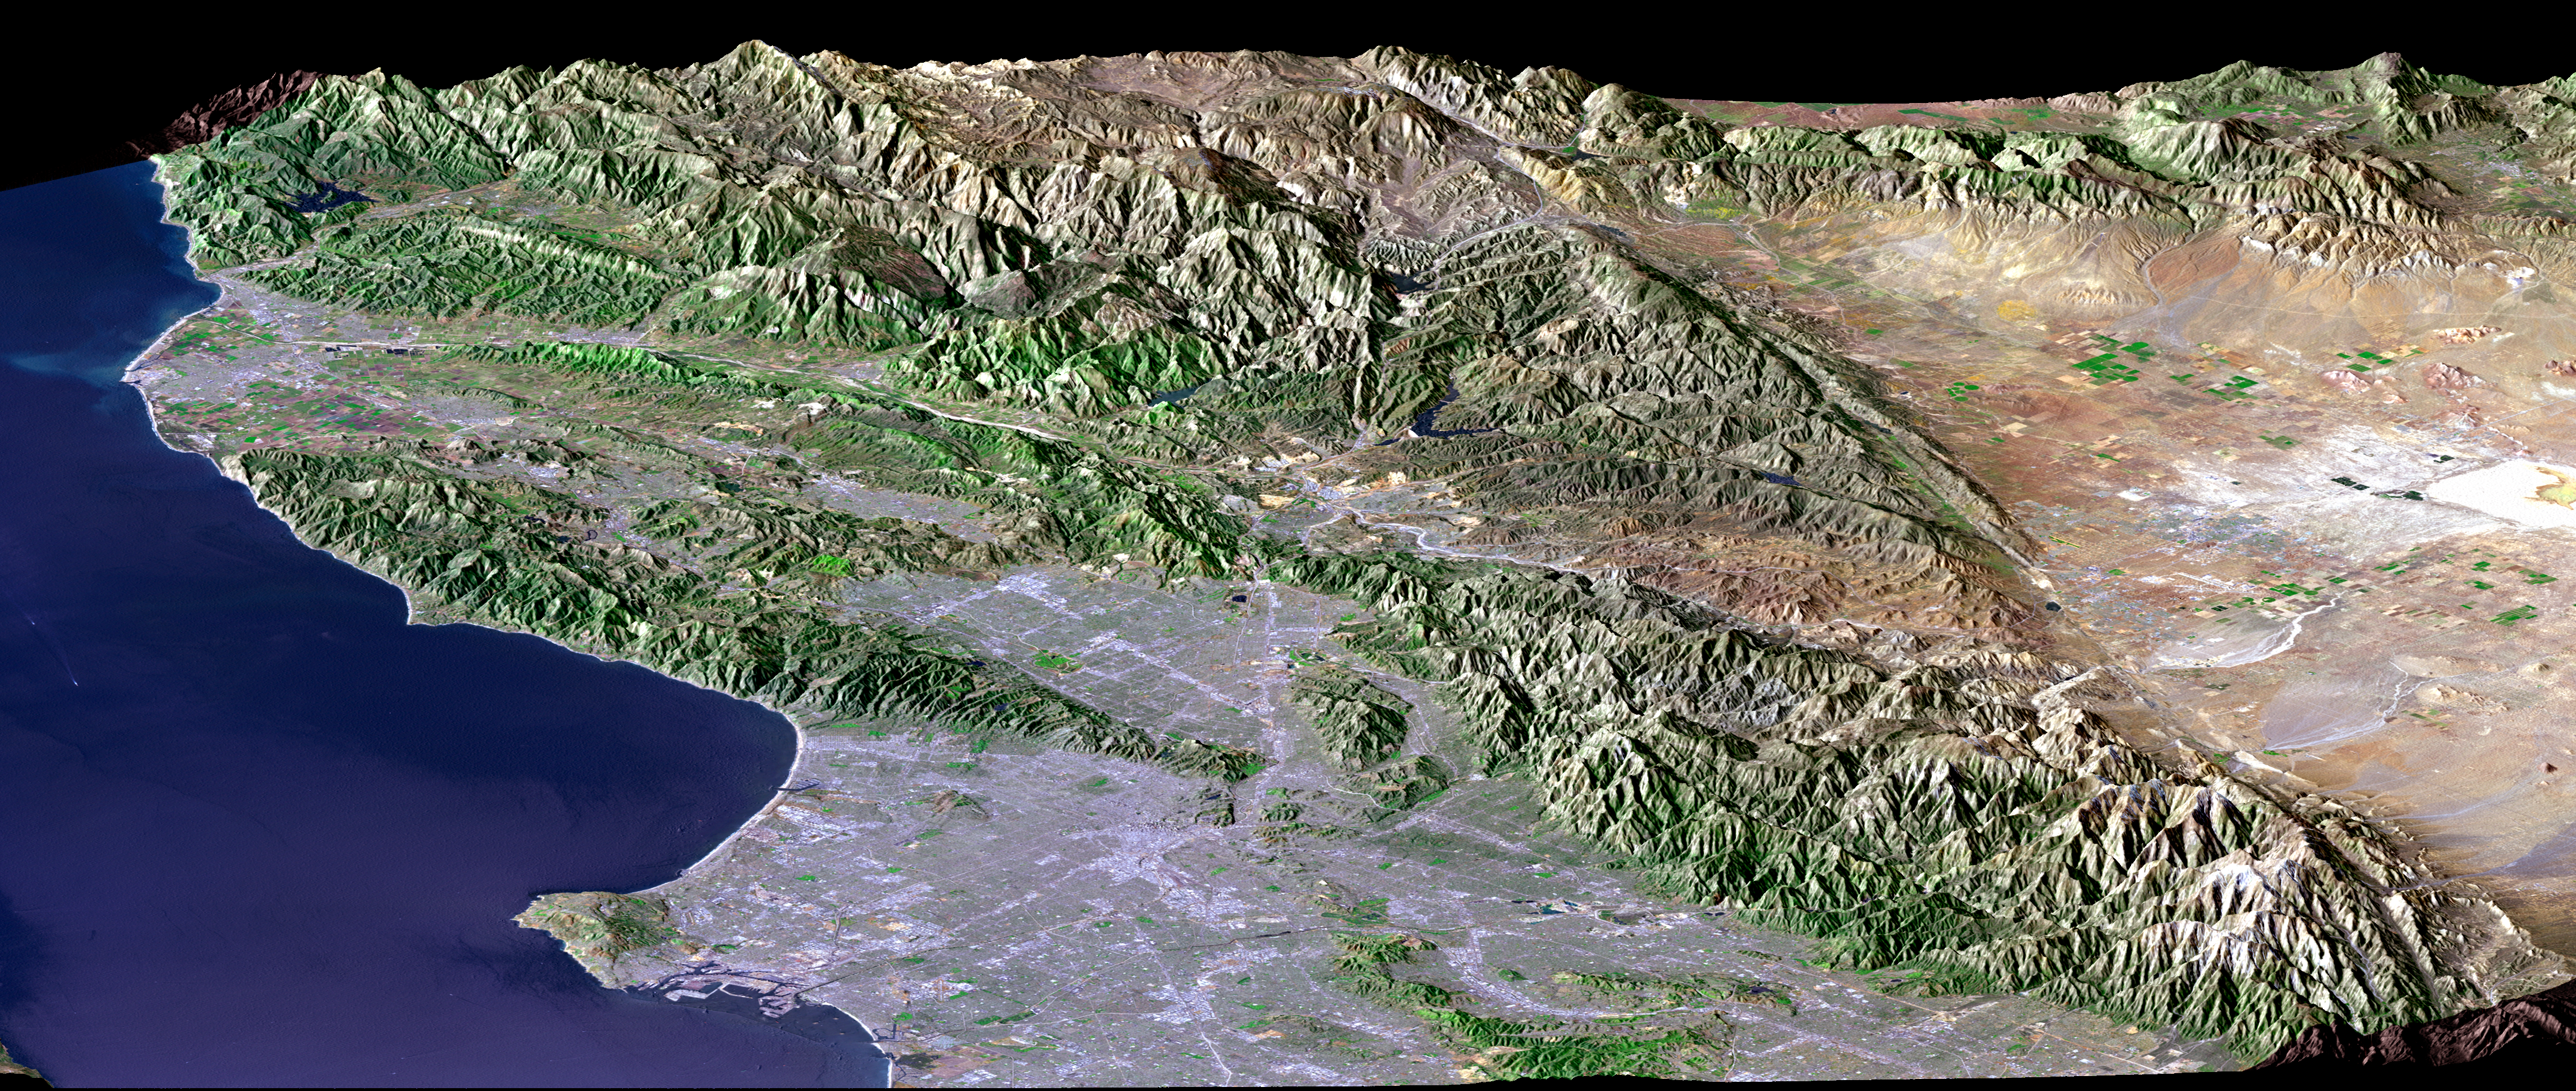

Perspective View, SRTM / Landsat, Los Angeles, Calif

Los Angeles, Calif., is one of the world’s largest metropolitan areas with a population of about 15 million people. The urban areas mostly cover the coastal plains and lie within the inland valleys. The intervening and adjacent mountains are generally too rugged for much urban development. This in large part because the mountains are “young,” meaning they are still building (and eroding) in this seismically active (earthquake prone) region.

Earthquake faults commonly lie between the mountains and the lowlands. The San Andreas fault, the largest fault in California, likewise divides the very rugged San Gabriel Mountains from the low-relief Mojave Desert, thus forming a straight topographic boundary between the top center and lower right corner of the image. We present two versions of this perspective image from NASA’s Shuttle Radar Topography Mission (SRTM): one with and one without a graphic overlay that maps faults that have been active in Late Quaternary times (white lines). The fault database was provided by the U.S. Geological Survey.

For the annotated version of this image, please select Figure 1, below:

(Large image: ~2 mB jpeg)

The Landsat image used here was acquired on May 4, 2001, about seven weeks before the summer solstice, so natural terrain shading is not particularly strong. It is also not especially apparent given a view direction (northwest) nearly parallel to the sun illumination (shadows generally fall on the backsides of mountains). Consequently, topographic shading derived from the SRTM elevation model was added to the Landsat image, with a false sun illumination from the left (southwest). This synthetic shading enhances the appearance of the topography.

Landsat has been providing visible and infrared views of the Earth since 1972. SRTM elevation data matches the 30-meter (98-foot) resolution of most Landsat images and substantially helps in analyzing the large and growing Landsat image archive. This Landsat 7 Thematic Mapper image was provided to the SRTM project by the United States Geological Survey, Earth Resources Observation Systems (EROS) Data Center, Sioux Falls, S.D.

Elevation data used in this image was acquired by the SRTM aboard the Space Shuttle Endeavour, launched on Feb. 11, 2000. SRTM used the same radar instrument that comprised the Spaceborne Imaging Radar-C/X-Band Synthetic Aperture Radar (SIR-C/X-SAR) that flew twice on the Space Shuttle Endeavour in 1994. SRTM was designed to collect 3-D measurements of the Earth’s surface. To collect the 3-D data, engineers added a 60-meter (approximately 200-foot) mast, installed additional C-band and X-band antennas, and improved tracking and navigation devices. The mission is a cooperative project between NASA, the National Imagery and Mapping Agency (NIMA) of the U.S. Department of Defense and the German and Italian space agencies. It is managed by NASA’s Jet Propulsion Laboratory, Pasadena, Calif., for NASA’s Earth Science Enterprise, Washington, D.C.

Size: View width 134 kilometers (83 miles); view distance 150 kilometers (93 miles)
Location: 34.3 degrees North latitude, 118.4 degrees West longitude
Orientation: View west-northwest, 1.8 X vertical exaggeration
Image Data: Landsat Bands 3, 2+4, 1 as red, green, blue, respectively
Original Data Resolution: SRTM 1 arcsecond (30 meters or 98 feet), Landsat 30 meters (98 feet)
Graphic Data: earthquake faults active in Late Quaternary times
Date Acquired: February 2000 (SRTM), May 4, 2001 (Landsat).

Credit: NASA/JPL/NIMA